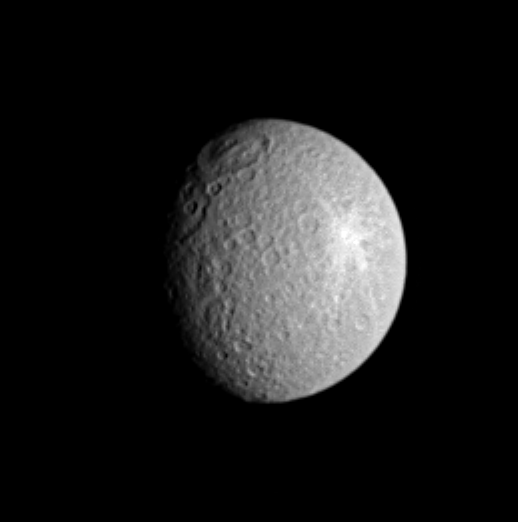

Diversity of Impacts

Saturn’s moon Rhea displays two large impact features here, along the terminator (the boundary between day and night), plus a superb rayed crater to the east. Rhea is 1,528 kilometers (949 miles) across.

The northern basin, named Tirawa, was discovered in Voyager images. This ancient impact site is approximately 360 kilometers (220 miles) across. Another, perhaps larger basin sits to the south of Tirawa and is partly in shadow.

This view shows principally the leading hemisphere on Rhea; north is up and rotated about 10 degrees to the left.

The image was taken in visible light with the Cassini spacecraft narrow-angle camera on June 2, 2005, at a distance of approximately 1.8 million kilometers (1.1 million miles) from Rhea and at a Sun-Rhea-spacecraft, or phase, angle of 47 degrees. Resolution in the original image was 11 kilometers (7 miles) per pixel. The image has been contrast-enhanced and magnified by a factor of two to aid visibility.

The Cassini-Huygens mission is a cooperative project of NASA, the European Space Agency and the Italian Space Agency. The Jet Propulsion Laboratory, a division of the California Institute of Technology in Pasadena, manages the mission for NASA’s Science Mission Directorate, Washington, D.C. The Cassini orbiter and its two onboard cameras were designed, developed and assembled at JPL. The imaging team is based at the Space Science Institute, Boulder, Colo.

Credit: NASA/JPL/Space Science Institute